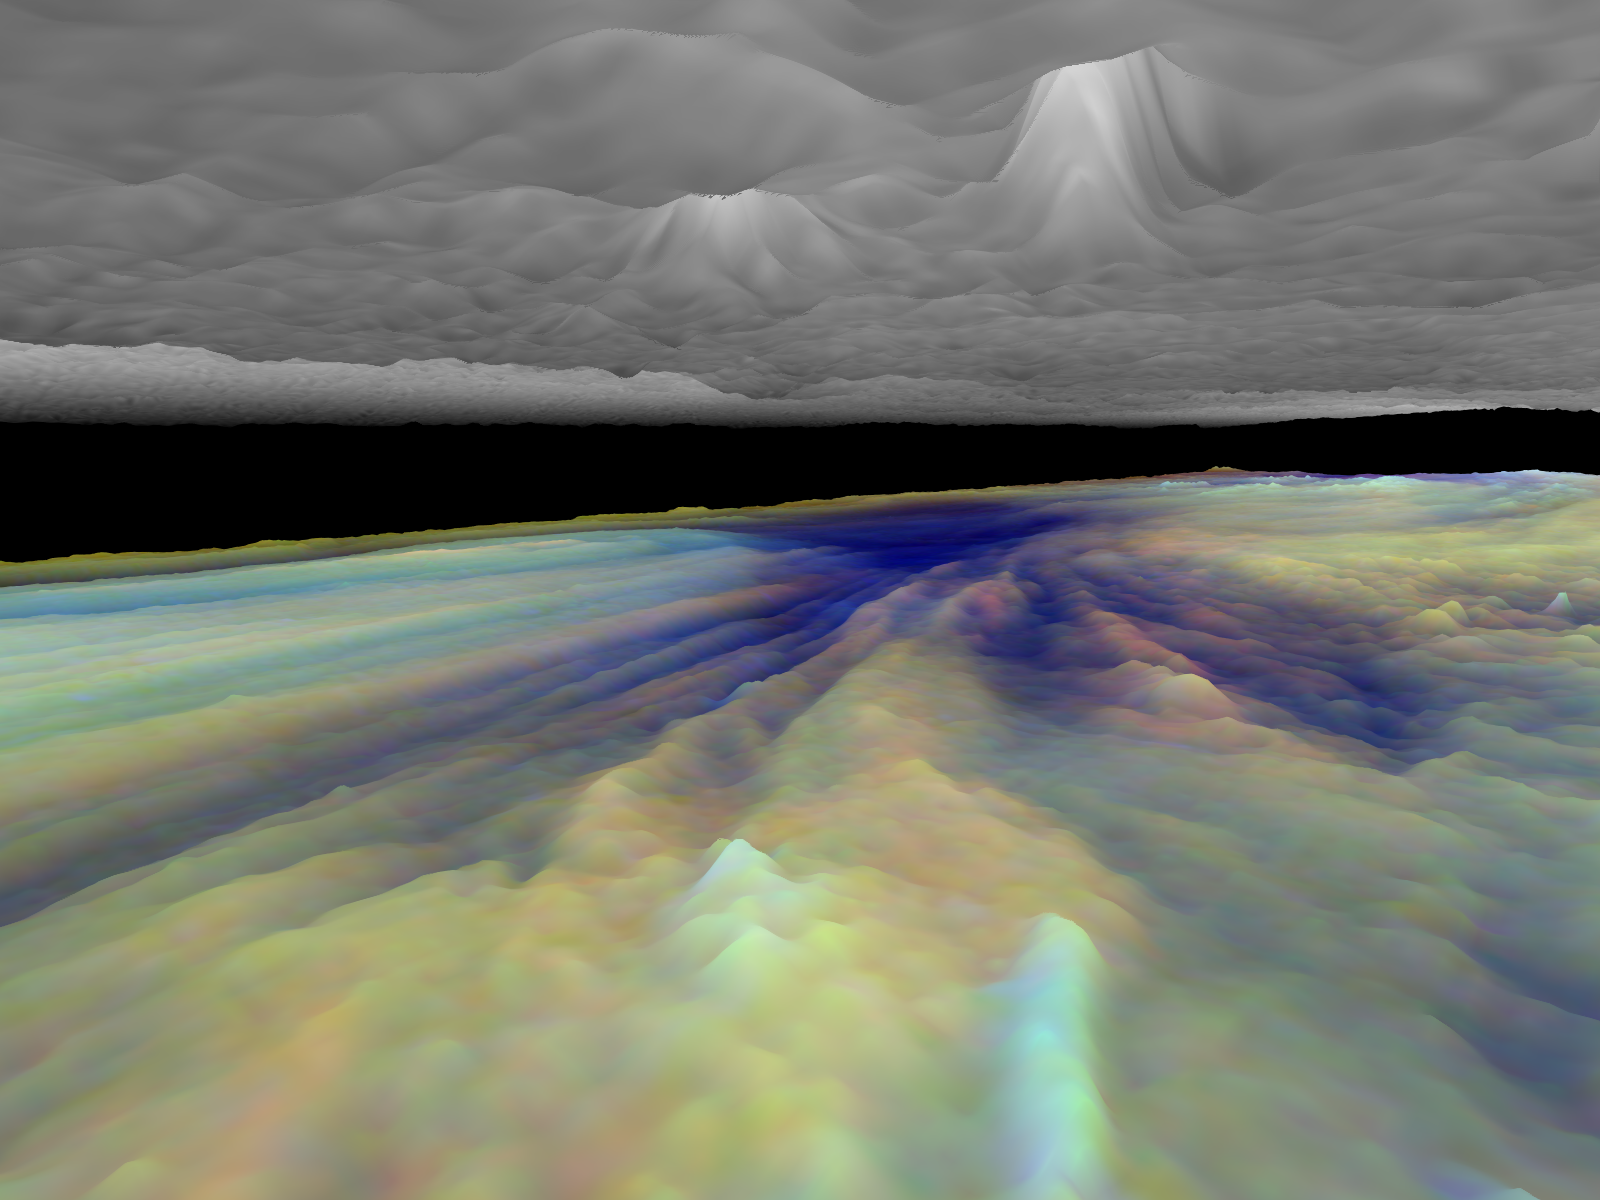

Three dimensional Visualization of Jupiter’s Equatorial Region

Frames from a three dimensional visualization of Jupiter’s equatorial region. The images used cover an area of 34,000 kilometers by 11,000 kilometers (about 21,100 by 6,800 miles) near an equatorial “hotspot” similar to the site where the probe from NASA’s Galileo spacecraft entered Jupiter’s atmosphere on December 7th, 1995. These features are holes in the bright, reflective, equatorial cloud layer where warmer thermal emission from Jupiter’s deep atmosphere can pass through. The circulation patterns observed here along with the composition measurements from the Galileo Probe suggest that dry air may be converging and sinking over these regions, maintaining their cloud-free appearance. The bright clouds to the right of the hotspot as well as the other bright features may be examples of upwelling of moist air and condensation.

This frame is a view to the northeast, from between the cloud layers and above the streaks in the lower cloud leading towards the hotspot. The upper haze layer has some features that match the lower cloud, such as the bright streak in the foreground of the frame. These are probably thick clouds that span several tens of vertical kilometers.

Galileo is the first spacecraft to image Jupiter in near-infrared light (which is invisible to the human eye) using three filters at 727, 756, and 889 nanometers (nm). Because light at these three wavelengths is absorbed at different altitudes by atmospheric methane, a comparison of the resulting images reveals information about the heights of clouds in Jupiter’s atmosphere. This information can be visualized by rendering cloud surfaces with the appropriate height variations.

The visualization reduces Jupiter’s true cloud structure to two layers. The height of a high haze layer is assumed to be proportional to the reflectivity of Jupiter at 889 nm. The height of a lower tropospheric cloud is assumed to be proportional to the reflectivity at 727 nm divided by that at 756 nm. This model is overly simplistic, but is based on more sophisticated studies of Jupiter’s cloud structure. The upper and lower clouds are separated in the rendering by an arbitrary amount, and the height variations are exaggerated by a factor of 25.

The lower cloud is colored using the same false color scheme used in previously released image products, assigning red, green, and blue to the 756, 727, and 889 nanometer mosaics, respectively. Light bluish clouds are high and thin, reddish clouds are low, and white clouds are high and thick. The dark blue hotspot in the center is a hole in the lower cloud with an overlying thin haze.

The images used cover latitudes 1 to 10 degrees and are centered at longitude 336 degrees west. The smallest resolved features are tens of kilometers in size. These images were taken on December 17, 1996, at a range of 1.5 million kilometers (about 930,000 miles) by the Solid State Imaging (CCD) system on NASA’s Galileo spacecraft.

The Jet Propulsion Laboratory, Pasadena, CA manages the Galileo mission for NASA’s Office of Space Science, Washington, DC. JPL is an operating division of California Institute of Technology (Caltech).

This image and other images and data received from Galileo are posted on the World Wide Web, on the Galileo mission home page at URL http://www.jpl.nasa.gov/ galileo.

Credit: NASA/JPL-Caltech